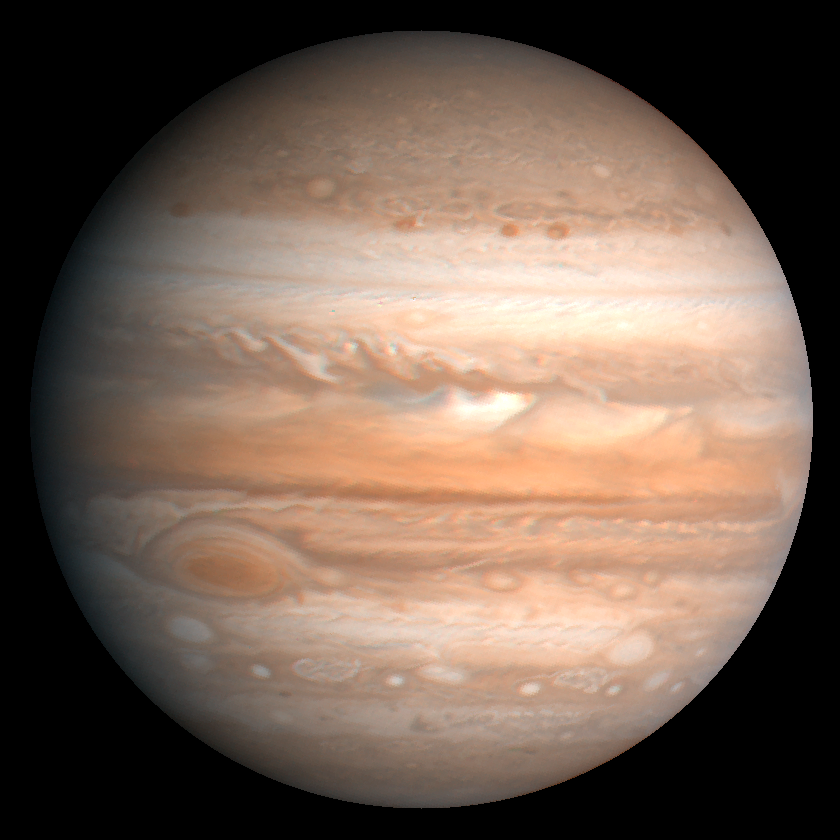

Jupiter

This processed color image of Jupiter was produced in 1990 by the U.S. Geological Survey from a Voyager image captured in 1979. The colors have been enhanced to bring out detail. Zones of light-colored, ascending clouds alternate with bands of dark, descending clouds. The clouds travel around the planet in alternating eastward and westward belts at speeds of up to 540 kilometers per hour. Tremendous storms as big as Earthly continents surge around the planet. The Great Red Spot (oval shape toward the lower-left) is an enormous anticyclonic storm that drifts along its belt, eventually circling the entire planet.

Credit: NASA/JPL/USGS